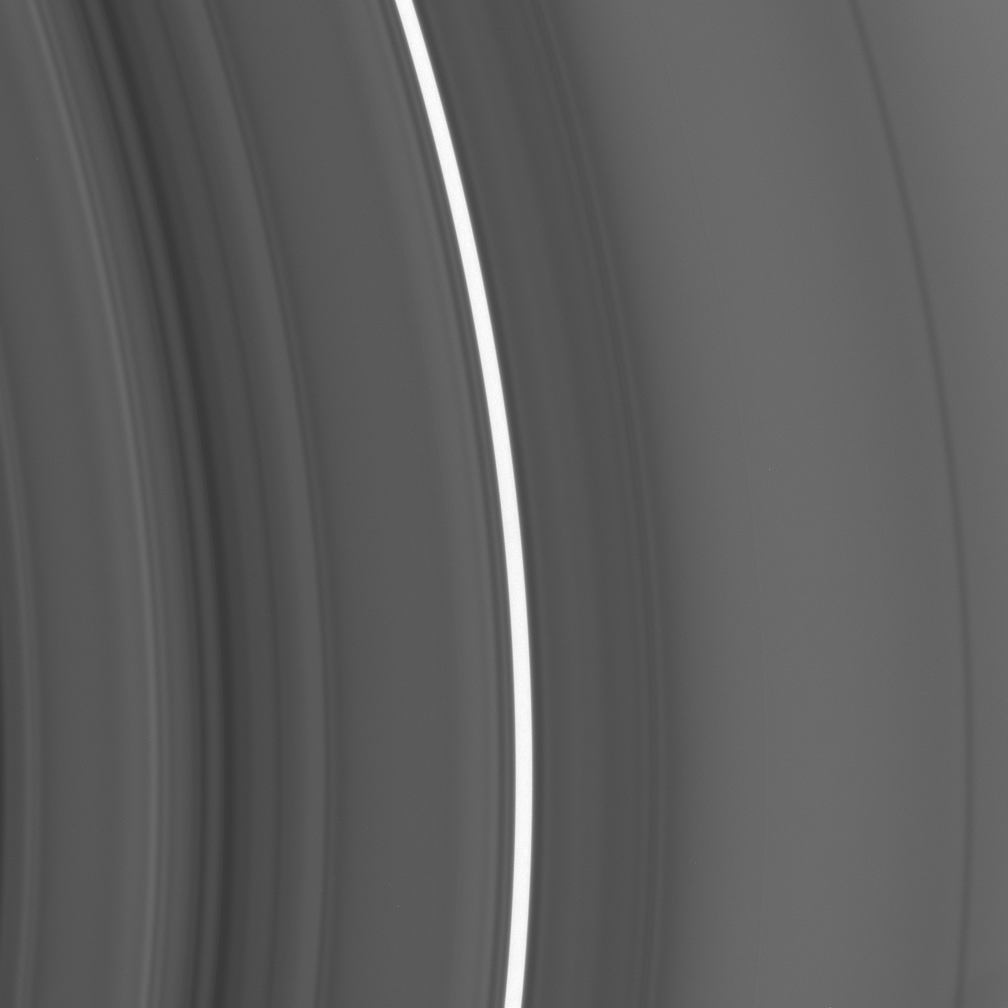

Bright “Plateau”

This close-up view shows an inner region of Saturn’s C ring. It covers a radial location on the rings located approximately 78,000 to 80,500 kilometers (48,500 to 50,000 miles) from the center of the planet. Saturn itself has a radius of 60,330 kilometers (34,490 miles).

A bright feature, informally referred to as a “plateau,” arcs across the image center. The plateau is not high in terms of elevation, but rather in terms of particle density (seen here as brightness). The density is fairly uniform within the bright band, and some five times higher than in the surrounding ring structure. Although the many plateaus in Saturn’s rings appear unchanged over 25 years of observations, scientists do not know what determines their locations or maintains their sharp boundaries.

The image was taken in visible light with the Cassini spacecraft narrow-angle camera on Sept. 5, 2005, at a distance of approximately 418,000 kilometers (260,000 miles) from Saturn. The image scale is 2 kilometers (1 mile) per pixel.

The Cassini-Huygens mission is a cooperative project of NASA, the European Space Agency and the Italian Space Agency. The Jet Propulsion Laboratory, a division of the California Institute of Technology in Pasadena, manages the mission for NASA’s Science Mission Directorate, Washington, D.C. The Cassini orbiter and its two onboard cameras were designed, developed and assembled at JPL. The imaging operations center is based at the Space Science Institute in Boulder, Colo.

Credit: NASA/JPL/Space Science Institute